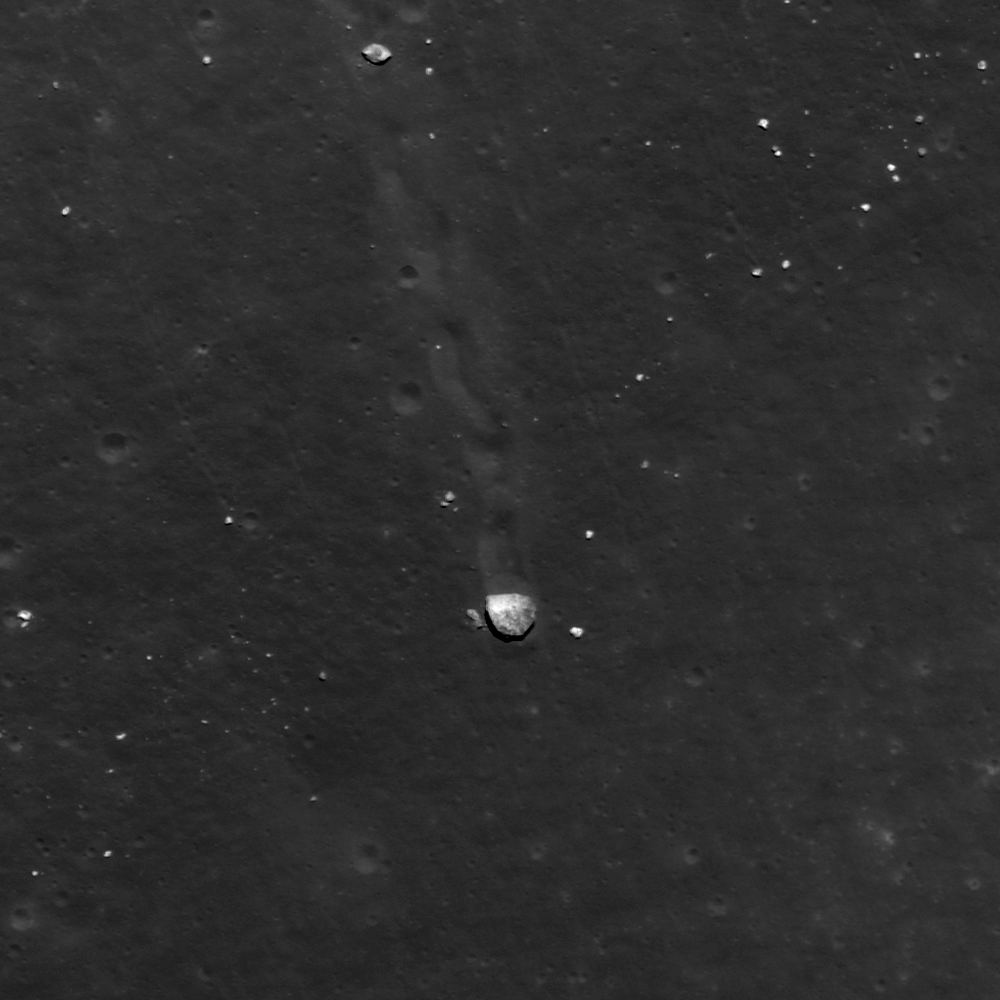

Gassendi’s Central Peak

Close up of a boulder (25 meters (82 feet) or two school buses wide) on the central peak of crater Gassendi. LROC NAC frame M109495053R, image width is 450 meters (1476 feet).

During the Apollo era, Gassendi Crater (17.5°S. 320.1°E) was one of two primary landing site alternatives to the Apollo 17 site at Taurus-Littrow. The candidate location was south of the westernmost of Gassendi’s central peaks. The main scientific motivation for a landing at the Gassendi site was the possibility of sampling ancient highland rocks in the crater’s central peak. Sampling from the region would have also supplied ages for the Humorum basin impact and the Gassendi crater impact. However, engineering constraints kept Gassendi from becoming an Apollo landing site because it was uncertain if the terrain within Gassendi was too rough and dangerous for astronauts to successfully approach the central peak and obtain a sample.

NASA’s Goddard Space Flight Center built and manages the mission for the Exploration Systems Mission Directorate at NASA Headquarters in Washington. The Lunar Reconnaissance Orbiter Camera was designed to acquire data for landing site certification and to conduct polar illumination studies and global mapping. Operated by Arizona State University, LROC consists of a pair of narrow-angle cameras (NAC) and a single wide-angle camera (WAC). The mission is expected to return over 70 terabytes of image data.

Credit: NASA/GSFC/Arizona State University